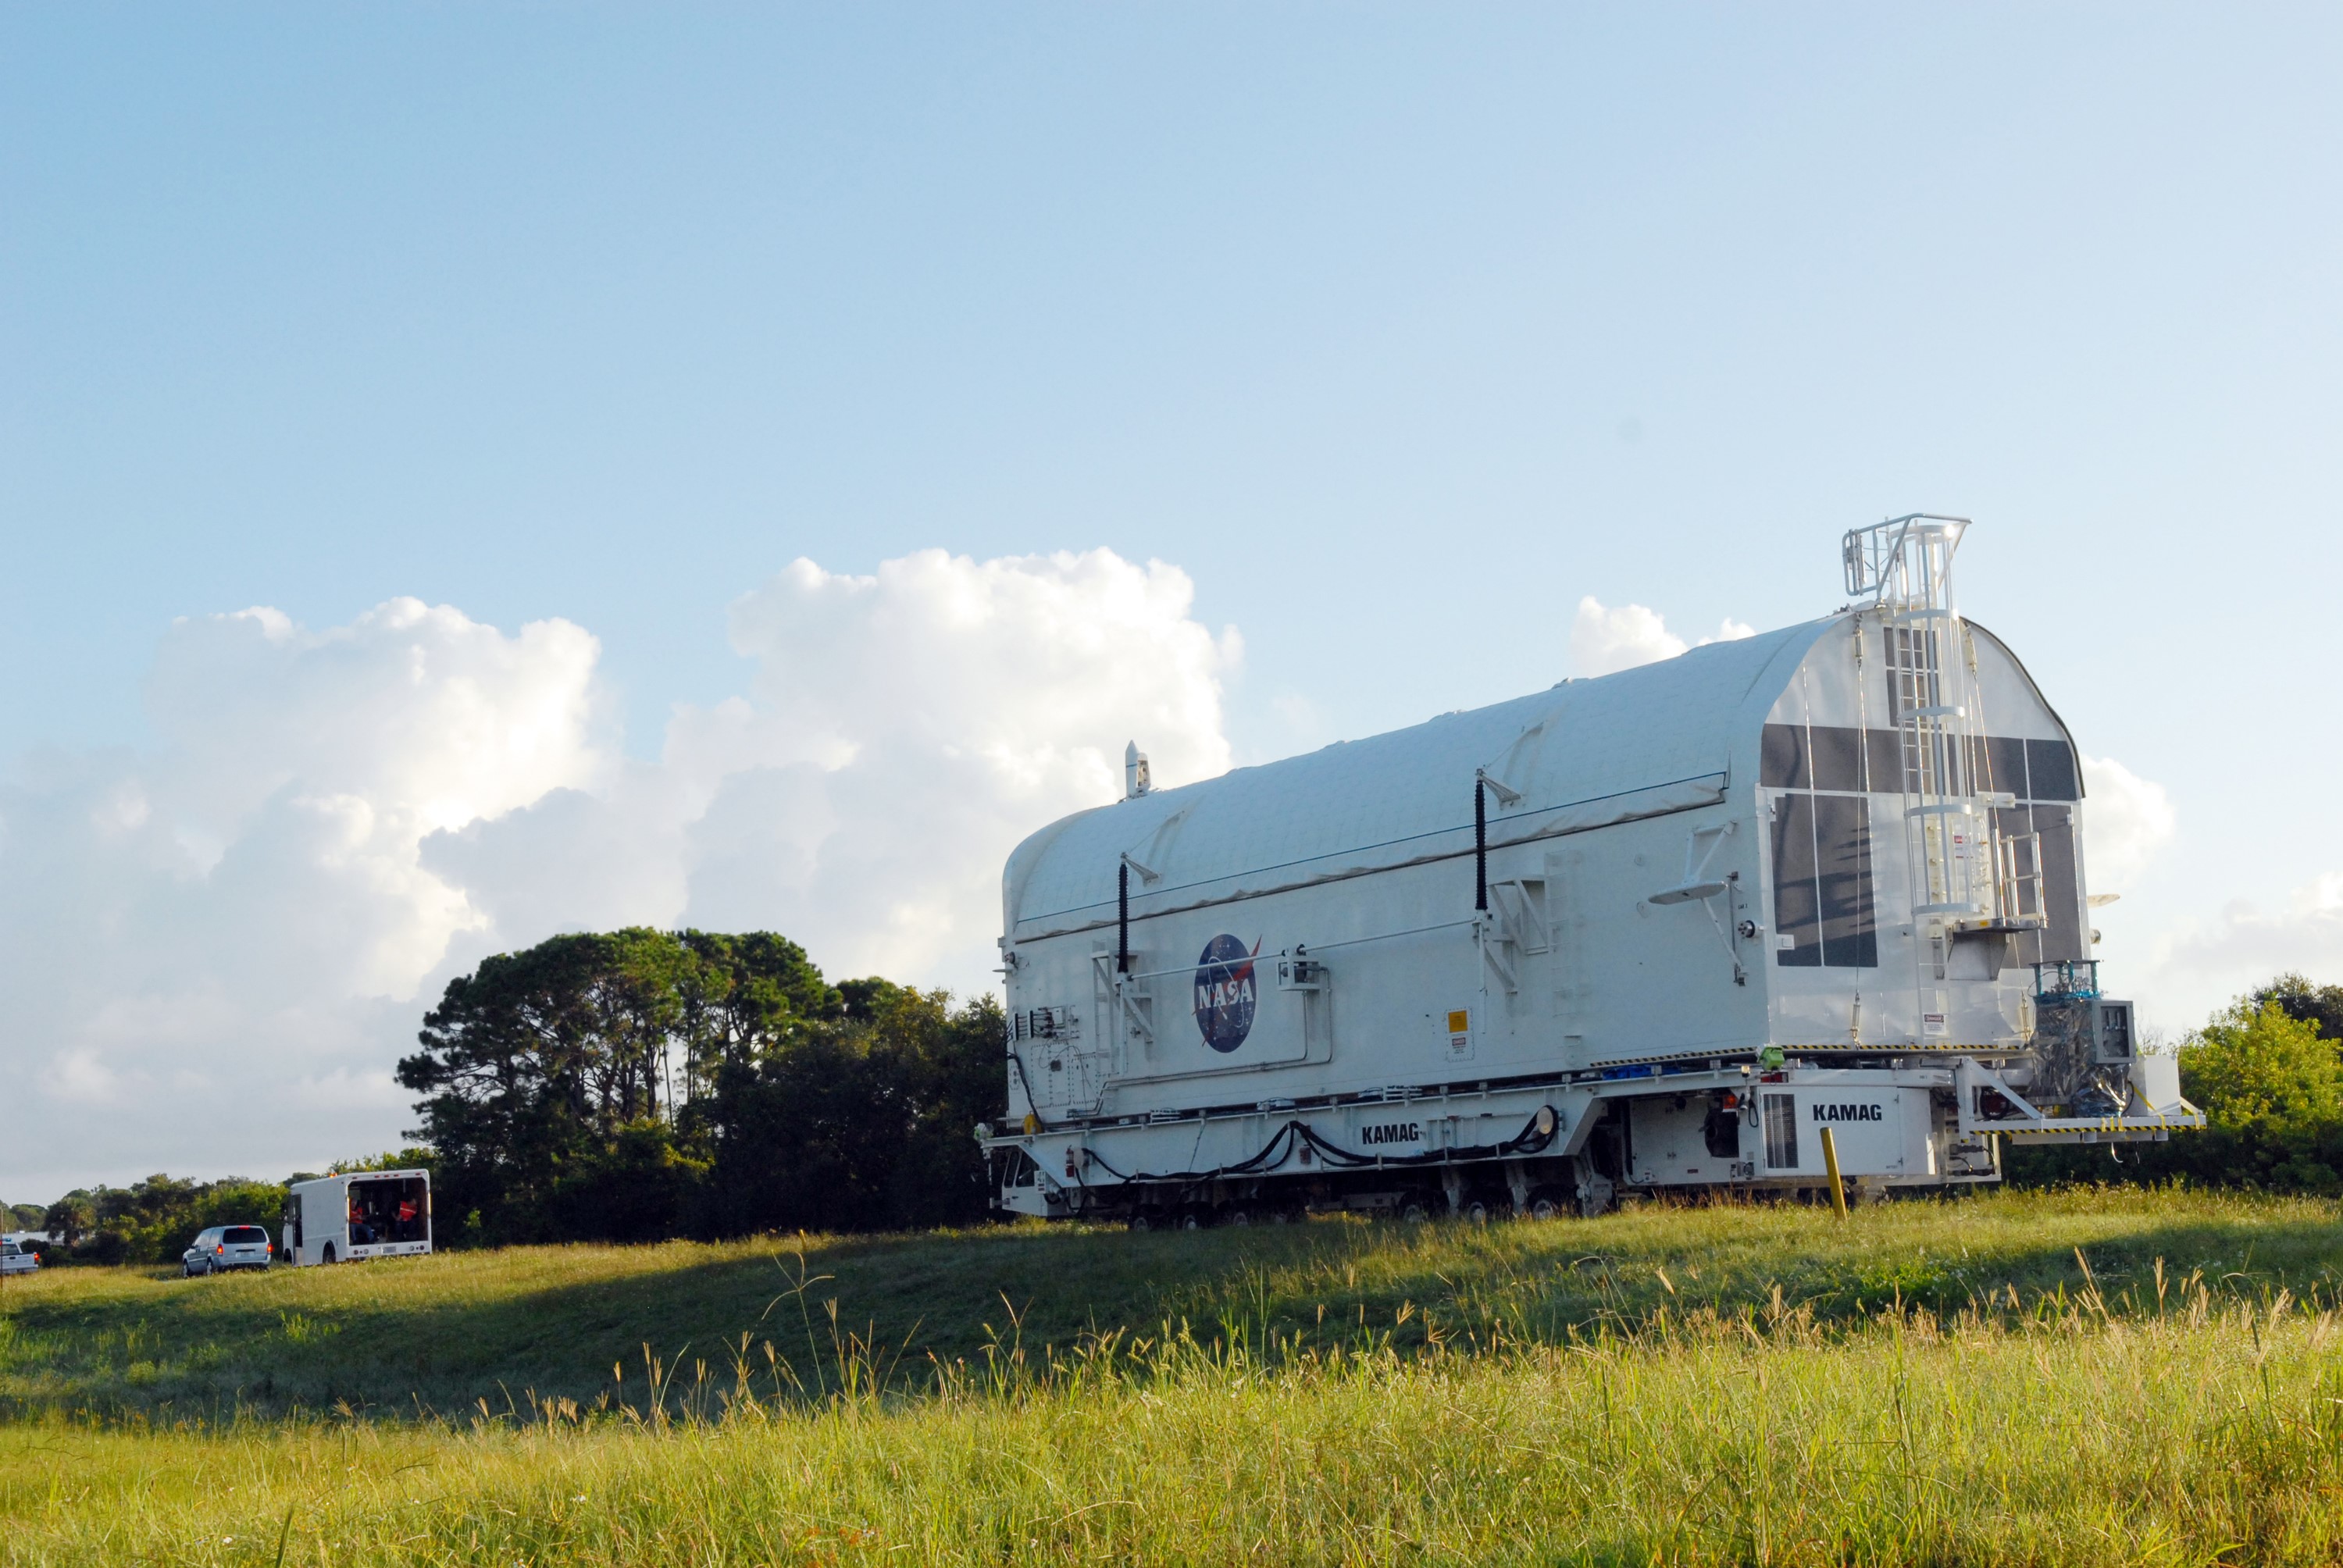

KSC-08pd2741

CAPE CANAVERAL, Fla. - The payload canister containing the equipment and hardware for space shuttle Atlantis’ STS-125 mission to the Hubble Space Telescope is moved from the Payload Hazardous Servicing Facility at NASA’s Kennedy Space Center in Florida, to the canister rotation facility. The canister will be transferred to Launch Pad 39A and the payload will be loaded into Atlantis’ payload bay. Launch of Atlantis is targeted for Oct 10.

Credit: NASA/Jack Pfaller